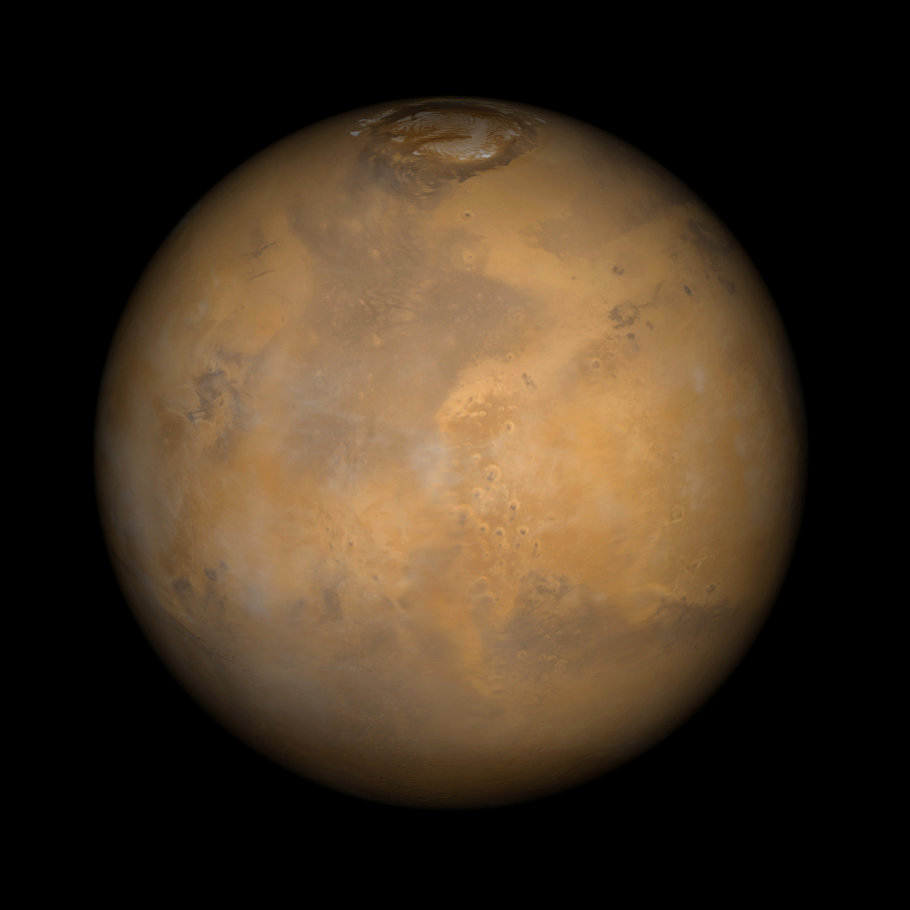

Acidalia and Chryse Plains, Mars

Somewhere down there sits the Mars Pathfinder lander and Sojourner rover. This Mars Global Surveyor Mars Orbiter Camera view of the red planet shows the region that includes Ares Vallis and the Chryse Plains upon which both Mars Pathfinder and the Viking 1 landed in 1997 and 1976, respectively. Acidalia Planitia is the dark surface that dominates the center left. The Pathfinder site is immediately south of Acidalia, just left of center in this view. Also shown–the north polar cap is at the top, and Arabia Terra and Sinus Meridiani are to the right. The bluish-white features are clouds. This is a color composite of 9 red and 9 blue image strips taken by the Mars Global Surveyor Mars Orbiter Camera on 9 successive orbits from pole-to-pole during the calibration phase of the mission in March 1999. The color is computer-enhanced and is not shown as it would actually appear to the human eye.

Malin Space Science Systems and the California Institute of Technology built the MOC using spare hardware from the Mars Observer mission. MSSS operates the camera from its facilities in San Diego, CA. The Jet Propulsion Laboratory’s Mars Surveyor Operations Project operates the Mars Global Surveyor spacecraft with its industrial partner, Lockheed Martin Astronautics, from facilities in Pasadena, CA and Denver, CO.

Credit: NASA/JPL/MSSS